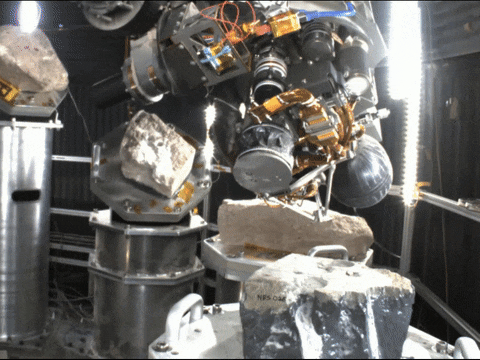

Perseverance’s gDRT Gets a Test Under Vaccuum

This video of the Perseverance rover’s gDRT (Gaseous Dust Removal Tool) in action was taken during a test in a vacuum chamber at NASA’s Jet Propulsion Laboratory in Southern California in August 2020.

The tool fires 12-pounds-per-square-inch (about 83 kilopascal) puffs of nitrogen at the tailings and dust that cover a rock after it has been abraded by the rover. Five puffs are required per abrasion – one to vent the tanks and four to clear the abrasion.

JPL, which is managed for the agency by Caltech, built and manages operations of the Perseverance rover.

Credit: NASA/JPL-Caltech